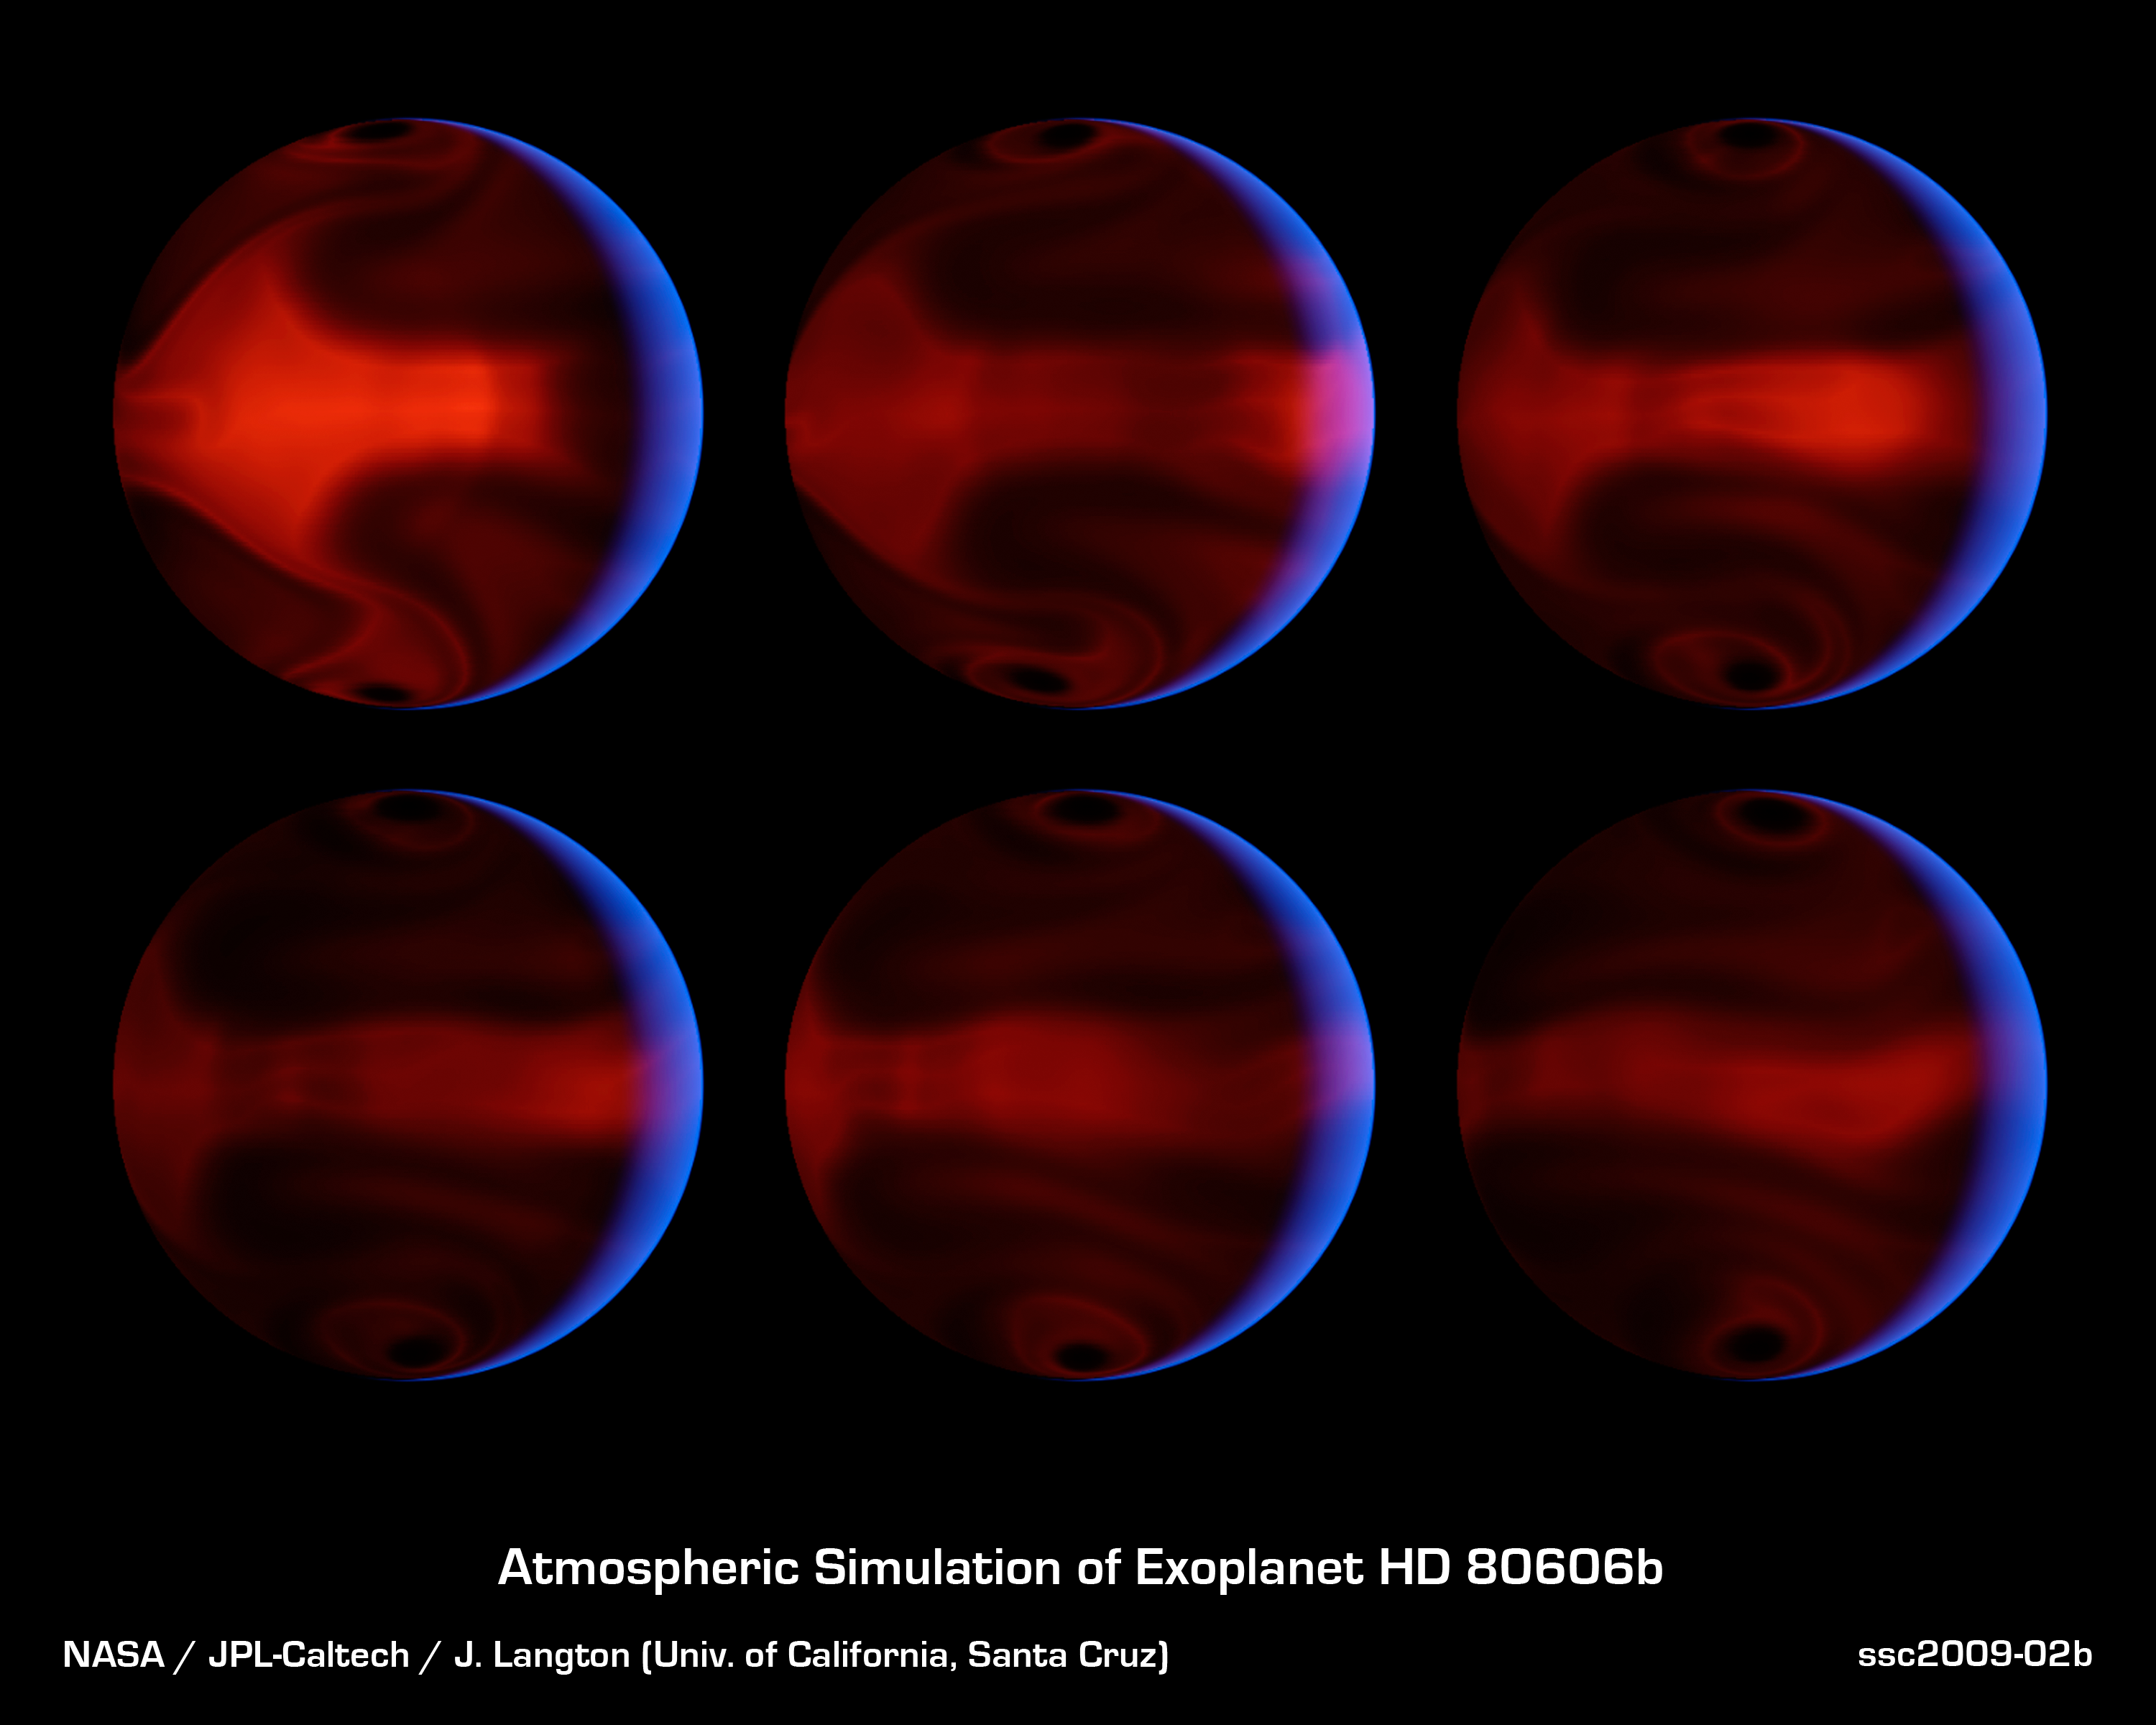

Severe Exoplanetary Storm

These computer-generated images chart the development of severe weather patterns on the highly eccentric exoplanet HD 80606b during the days after its closest approach to its parent star. An exoplanet is a planet that orbits a star other than our sun.

The images were produced by computer simulations that modeled NASA’s Spitzer Space Telescope’s measurements of heat radiating from the planet. The six frames are evenly spaced in time, starting from 4.4 days after the planet’s close approach to the star, a moment known as “periastron,” and running through 8.9 days after periastron. The blue glow of the crescent is starlight that has been scattered and reflected by the planet. The starlight appears blue because the planet is a very efficient absorber of red light. The night side appears reddish orange as it glows with its own internal heat.

These theoretical models allow astronomers to better understand weather patterns on distant planets. While direct telescopic observations of the atmospheres of such worlds may be many decades away, such simulations give us a clue to what we may see when it becomes possible.

The Spitzer observations themselves spanned the relatively brief period when the heating of the planet was most intense, running from 20 hours prior to 10 hours after periastron. The data were taken in Nov. of 2007.

HD 80606b is located 190 light-years away in the constellation Ursa Major. Its star can be seen with binoculars.

Credit: NASA/JPL-Caltech/UCSC